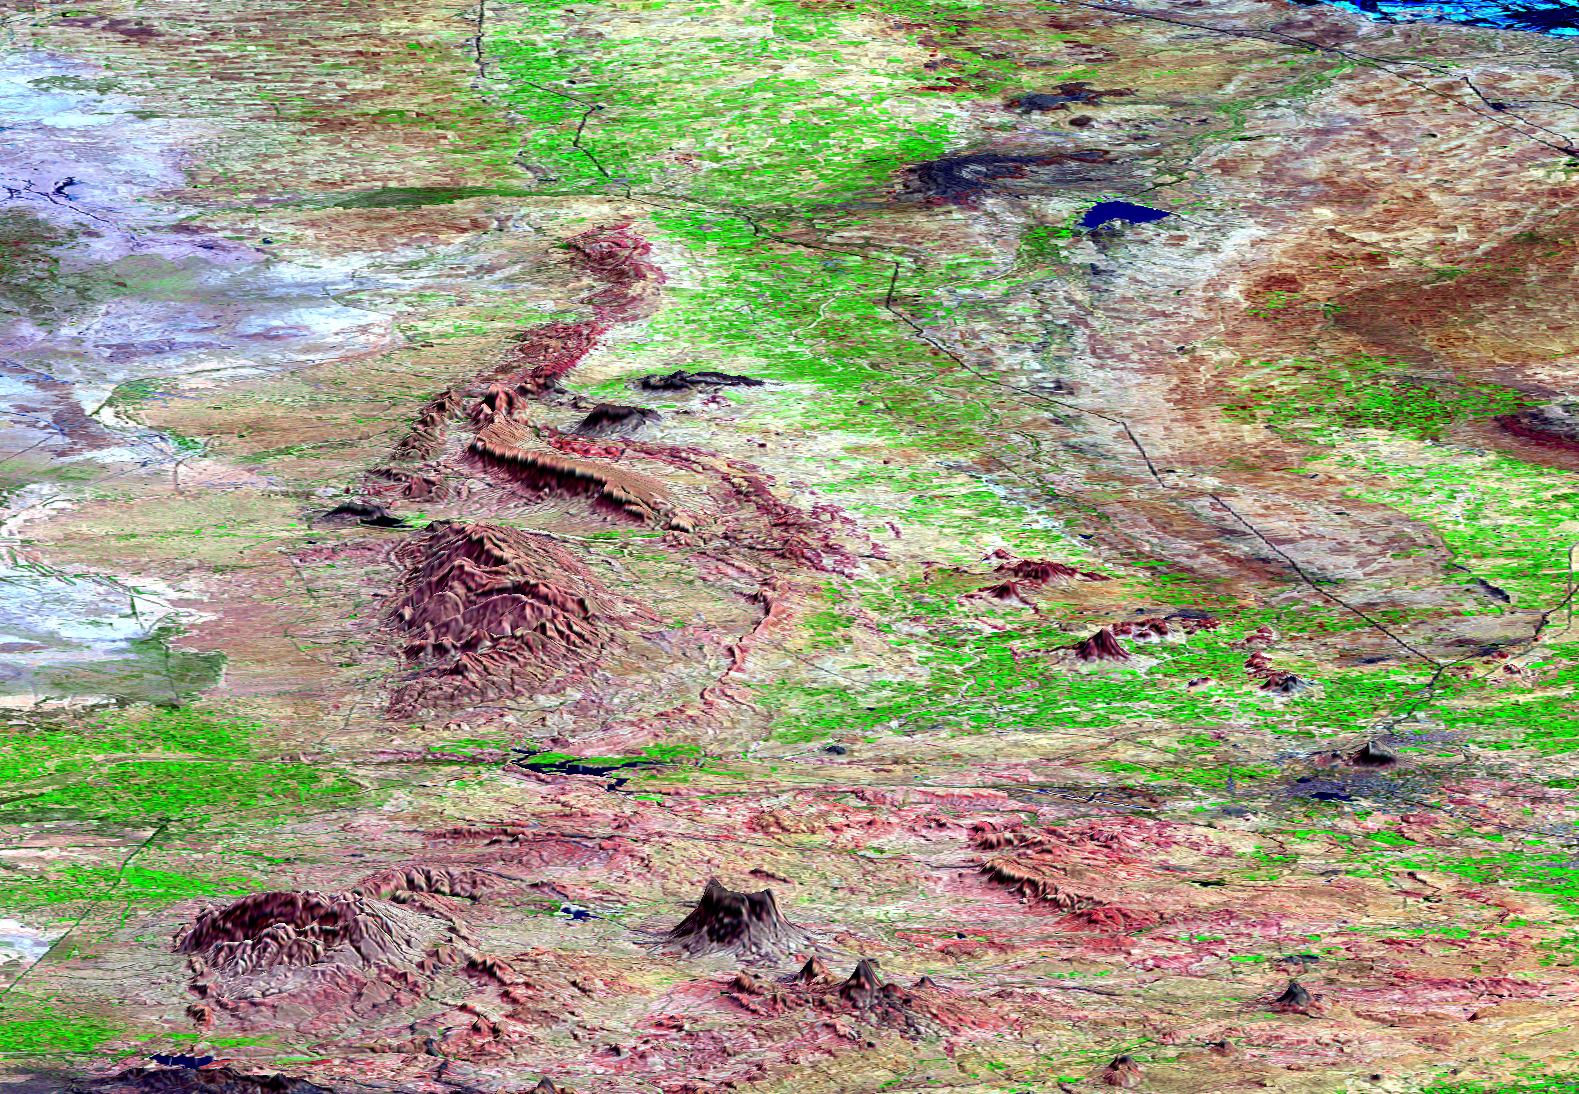

SRTM Perspective View with Landsat Overlay: Bhuj and Anjar, India

This perspective view shows the city of Bhuj, India, in the foreground near the right side (dark gray area). Bhuj and many other towns and cities nearby were almost completely destroyed by the January 26, 2001, earthquake in western India. This magnitude 7.6 earthquake was the deadliest in the history of India with some 20,000 fatalities and over a million homes damaged or destroyed. The epicenter of the earthquake was in the area in the upper left corner of this view.

The city of Anjar is in the dark gray area near the top center of the image. Anjar was previously damaged by a magnitude 6.1 earthquake in 1956 that killed 152 people and suffered again in the larger 2001 earthquake. The red hills to the left of the center of the image are the Has and Karo Hills, which reach up to 300 meter (900 feet) elevation. These hills are formed by folded red sandstone layers. Geologists are studying these folded layers to determine if they are related to the fault that broke in the 2001 earthquake. The city of Bhuj was the historical capital of the Kachchh region. Highways and rivers appear as dark lines. Vegetation appears bright green in this false-color Landsat image. The Gulf of Kachchh (or Kutch) is the blue area in the upper right corner of the image, and the gray area on the left side of the image is called the Banni plains.

This three-dimensional perspective view was generated using topographic data from the Shuttle Radar Topography Mission (SRTM) and an enhanced false-color Landsat 7 satellite image. Colors are from Landsat bands 5, 4, and 2 as red, green and blue, respectively. Topographic expression is exaggerated 5X.

Landsat has been providing visible and infrared views of the Earth since 1972. SRTM elevation data matches the 30-meter resolution of most Landsat images and will substantially help in analyses of the large and growing Landsat image archive. The Landsat 7 Thematic Mapper image used here was provided to the SRTM by the United States Geological Survey, Earth Resources Observation Systems (EROS) Data Center, Sioux Falls, South Dakota.

Elevation data used in this image was acquired by the Shuttle Radar Topography Mission (SRTM) aboard the Space Shuttle Endeavour, launched on February 11, 2000. SRTM used the same radar instrument that comprised the Spaceborne Imaging Radar-C/X-Band Synthetic Aperture Radar (SIR-C/X-SAR) that flew twice on the Space Shuttle Endeavour in 1994. SRTM was designed to collect three-dimensional measurements of the Earth’s surface. To collect the 3-D data, engineers added a 60-meter-long (200-foot) mast, installed additional C-band and X-band antennas, and improved tracking and navigation devices. The mission is a cooperative project between the National Aeronautics and Space Administration (NASA), the National Imagery and Mapping Agency (NIMA) of the U.S. Department of Defense (DoD), and the German and Italian space agencies. It is managed by NASA’s Jet Propulsion Laboratory, Pasadena, CA, for NASA’s Earth Science Enterprise,Washington, DC.

Size: scale varies in this perspective image
Location: 23.4 deg. North lat., 69.8 deg. East lon.
Orientation: looking East
Image Data: Landsat Bands 5, 4, 3 as red, green, blue respectively
Original Data Resolution: SRTM 30 meters (99 feet)
Date Acquired: four days in February, 2000 (SRTM), February 9, 2001 (Landsat)

Credit: NASA/JPL/NIMA